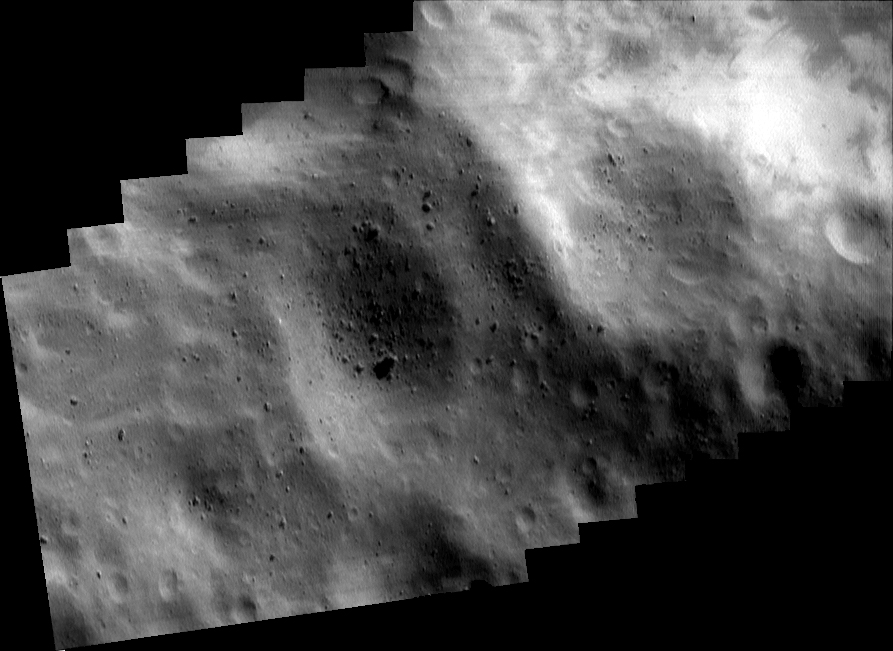

Southwest of the Big Crater (Mosaic)

This mosaic of eight images — which NEAR Shoemaker snapped on May 14, 2000, from an altitude of 50 kilometers (31 miles) — covers the region southwest of Eros’ large, 5.3-kilometer (3.3-mile) diameter crater. The bright patches at upper right are relatively freshly exposed regolith on the inside wall of the crater. The two large, subdued craters in the center of the mosaic are each about 1 kilometer (0.6 miles) wide. The boulder on the floor of the crater to the left is one of the larger rocks on Eros, more than 90 meters (295 feet) across. The whole scene is about 4 kilometers (2.5 miles) across.

Built and managed by The Johns Hopkins University Applied Physics Laboratory, Laurel, Maryland, NEAR was the first spacecraft launched in NASA’s Discovery Program of low-cost, small-scale planetary missions. See the NEAR web page at http://near.jhuapl.edu/ for more details.

Credit: NASA/JPL/JHUAPL